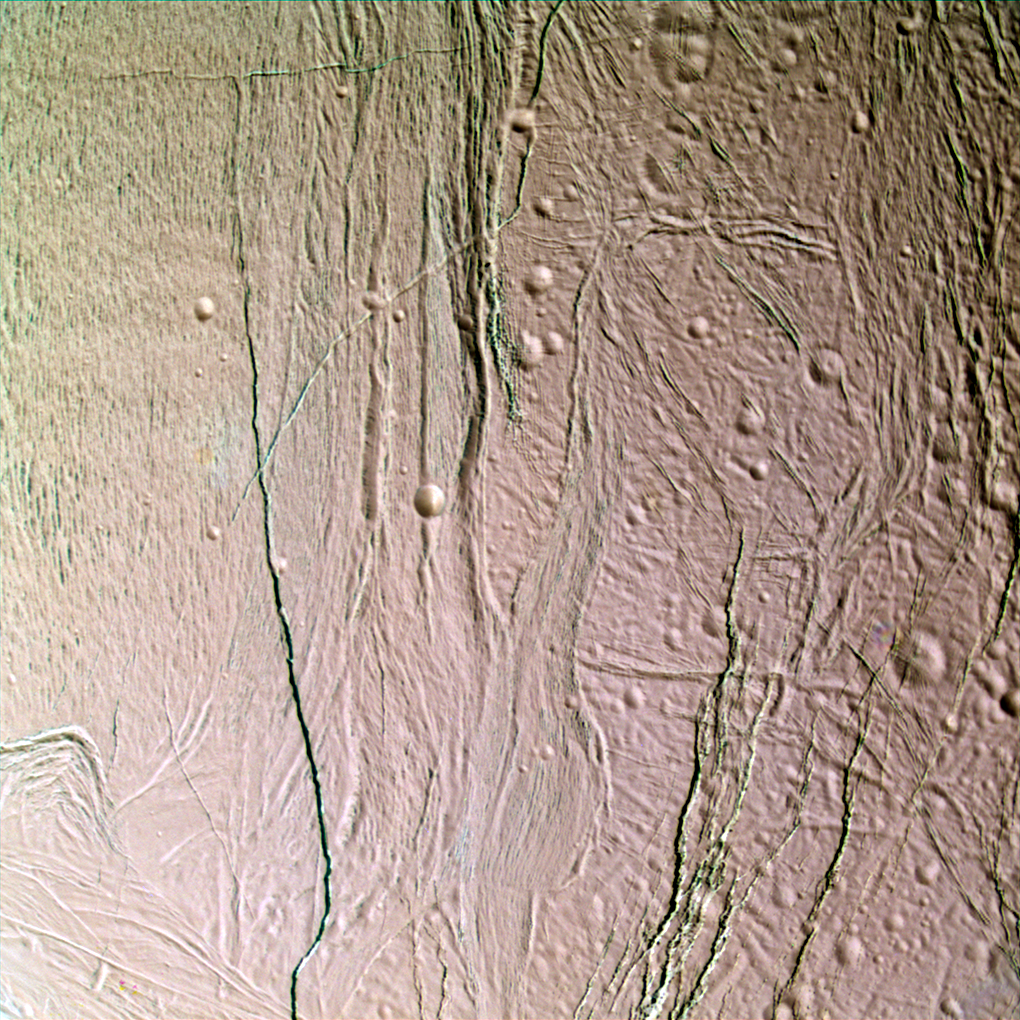

Deep Color

This false-color, close-up look at Saturn’s moon Enceladus yields new insight into the different processes that have shaped the moon’s icy surface.

Extending through the center of this image is a system of rifts 3 kilometers wide (2 mile) and lanes of grooved terrain 20 kilometers wide (12 mile), which separate two distinct geological provinces. To the right of the boundary is older, cratered terrain – a region peppered with craters ranging from 10 kilometers (6 miles) in diameter, down craters near the limit of resolution. The region is believed to be old because it has accumulated a relatively high density of impact craters over time and the topography is soft and muted, suggesting that it is covered by a layer of particulate materials. The cratered terrain is cut crosswise by numerous faults and fractures ranging in width from hundreds of meters to a few kilometers.

On the left side of the scene are grooved, icy plains. This broad, relatively flat region is scored by an extensive band of parallel grooves that appear to subdivide the surface into narrow lanes approximately 1 kilometer or half a mile wide. The low abundance of impact craters and crisp relief on topographic features here imply that this region is geologically much younger than the cratered terrain at the right.

This view is a composite of images taken using filters sensitive to ultraviolet (centered at 338 nanometers), green (centered at 568 nanometers), and near-infrared (centered at 930 nanometers) light, and has been processed to accentuate subtle color differences.

The uppermost surface of these terrains has a relatively uniform pinkish cast in this picture, suggesting that it is covered with materials of homogeneous composition and grain size. However, many of the fractures reveal a distinctly different color (represented by greenish tones in this false-color image) than the typical surface materials in this region. The fractures seem to penetrate down to a material that is texturally or compositionally different than most surface materials. One possibility is that the walls of the fractures expose outcrops of solid ice or ice with different grain-sizes compared to powdery surface materials that mantle flat-lying surfaces. It is also possible that the color identifies some compositional difference between buried ice and ice at the surface.

The scene is located on the side of Enceladus that faces away from Saturn. The images were obtained with the Cassini spacecraft narrow-angle camera when the spacecraft was at a distance of approximately 25,700 kilometers (15,969 miles) from Enceladus and at a Sun-Enceladus-spacecraft, or phase, angle of 46 degrees. Resolution in the image is about 150 meters (490 feet) per pixel.

The Cassini-Huygens mission is a cooperative project of NASA, the European Space Agency and the Italian Space Agency. The Jet Propulsion Laboratory, a division of the California Institute of Technology in Pasadena, manages the mission for NASA’s Science Mission Directorate, Washington, D.C. The Cassini orbiter and its two onboard cameras were designed, developed and assembled at JPL. The imaging team is based at the Space Science Institute, Boulder, Colo.

Credit: NASA/JPL/Space Science Institute